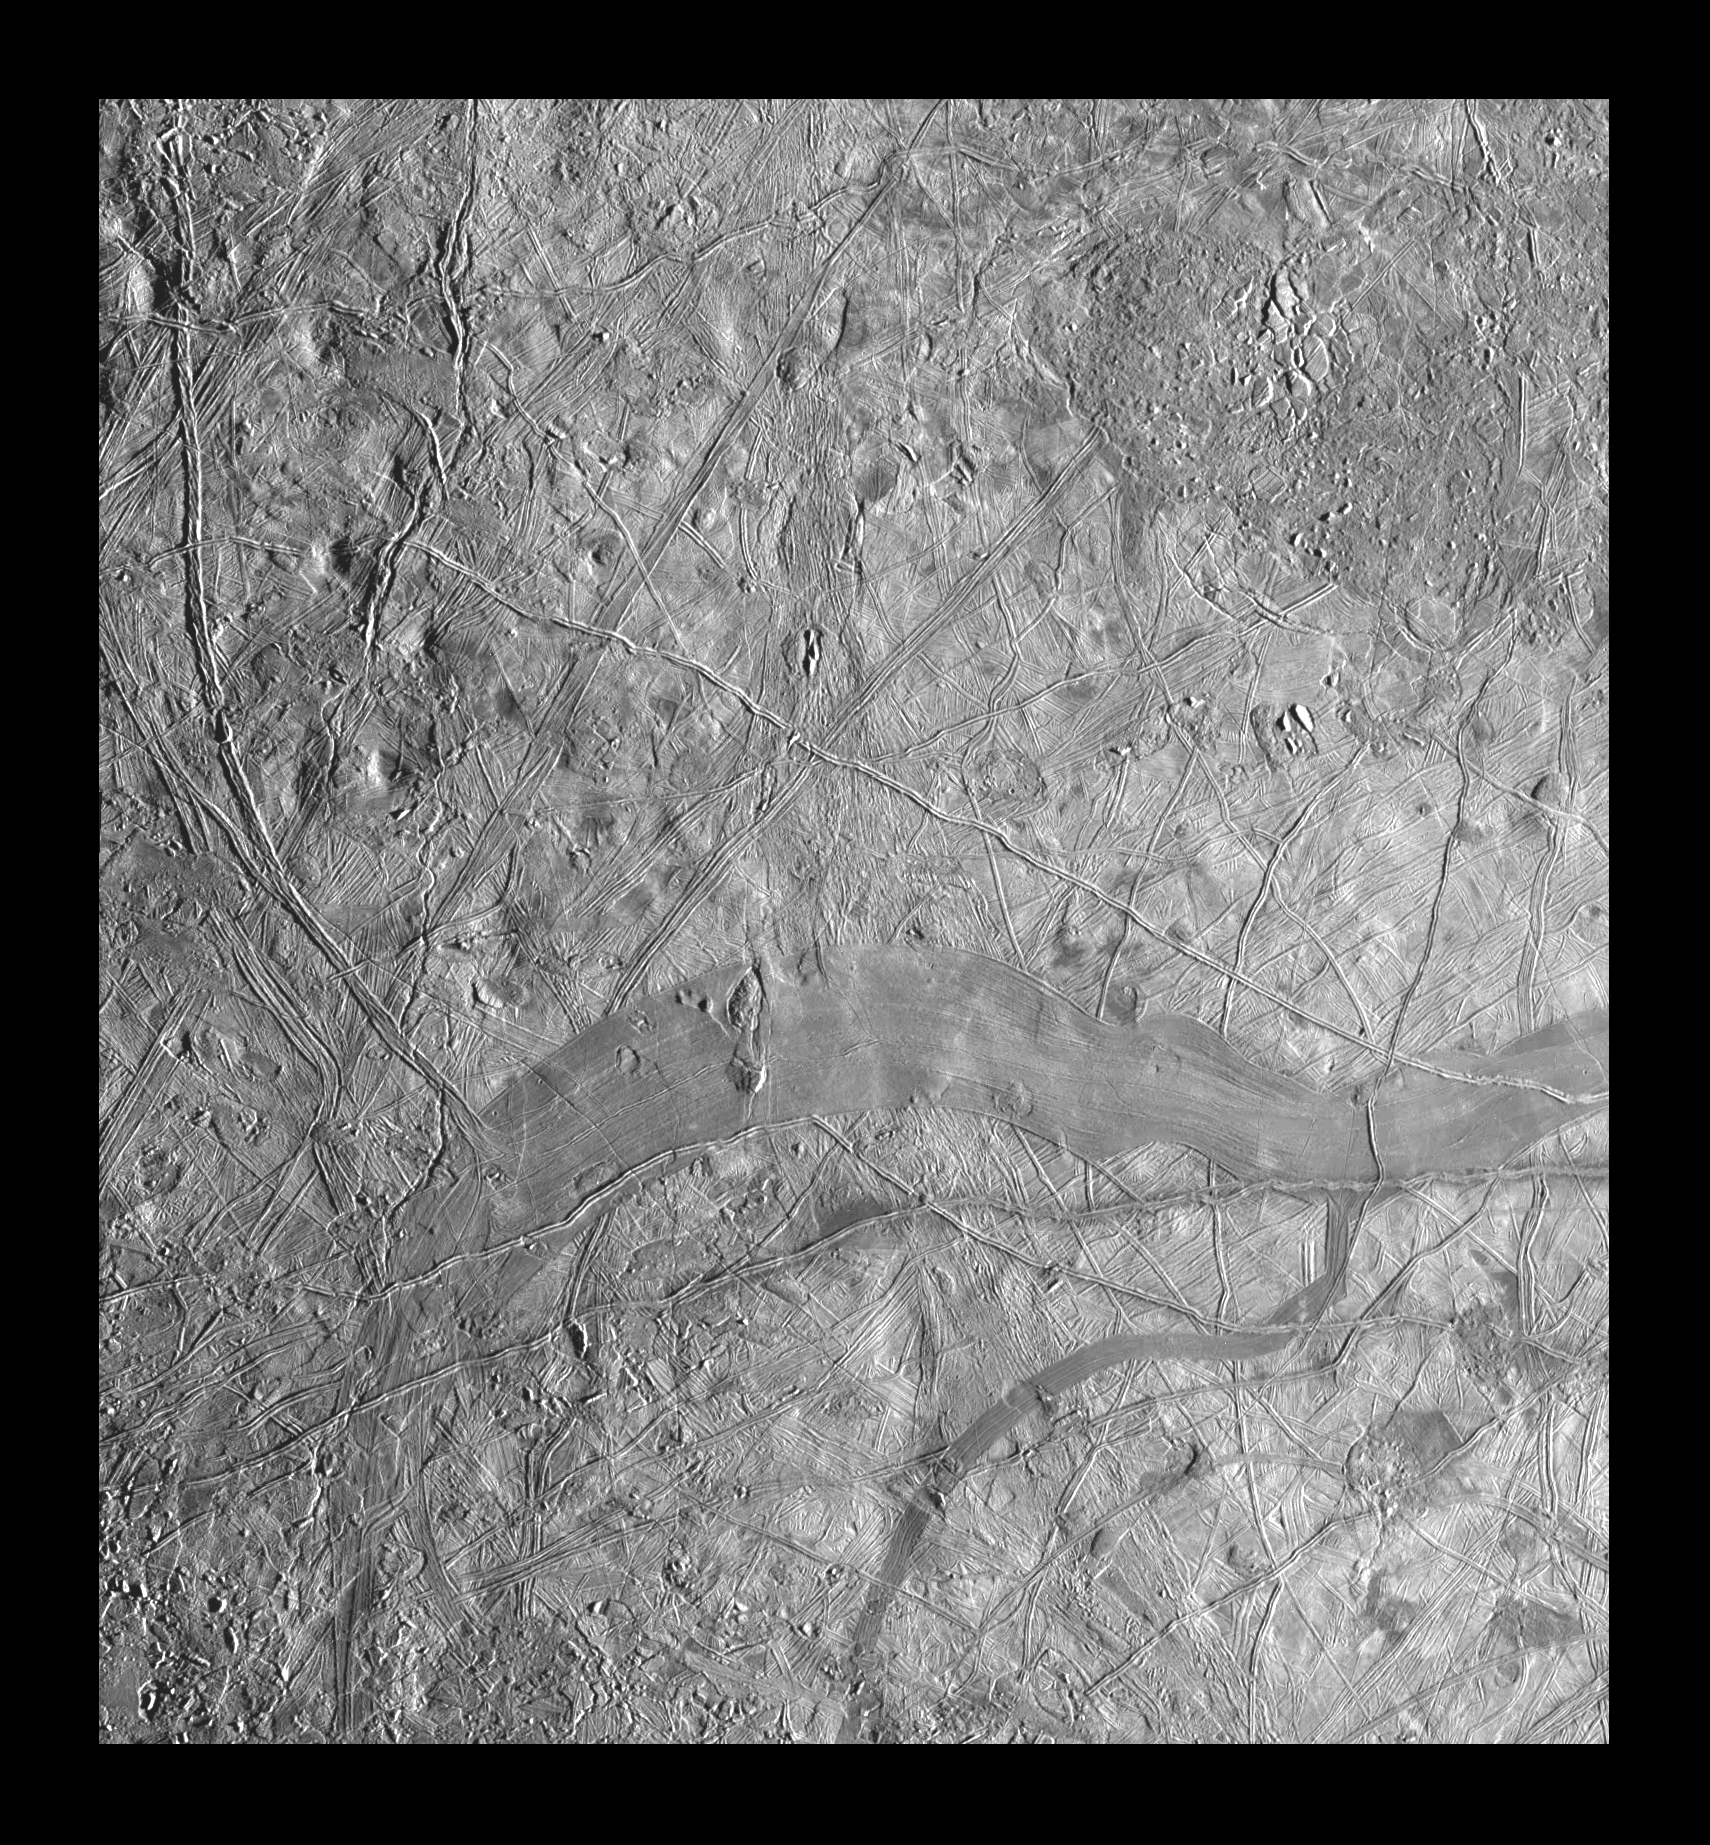

Regional Mosaic of Chaos and Gray Band on Europa

This mosaic of part of Jupiter’s moon, Europa, shows a region that is characterized by mottled (dark and splotchy) terrain. The images in this mosaic were obtained by Solid State Imaging (CCD) system on NASA’s Galileo spacecraft during its eleventh orbit around Jupiter. North is to the top of the image, and the sun illuminates the scene from the right. Prior to obtaining these pictures, the age and origin of mottled terrain were not known. As seen here, the mottled appearance results from areas of the bright, icy crust that have been broken apart (known as “chaos” terrain), exposing a darker underlying material. This terrain is typified by the area in the upper right-hand part of the image. The mottled terrain represents some of the most recent geologic activity on Europa. Also shown in this image is a smooth, gray band (lower part of image) representing a zone where the Europan crust has been fractured, separated, and filled in with material derived from the interior. The chaos terrain and the gray band show that this satellite has been subjected to intense geological deformation.

The mosaic, centered at 2.9 degrees south latitude and 234.1 degrees west longitude, covers an area of 365 kilometers by 335 kilometers (225 miles by 210 miles). The smallest distinguishable features in the image are about 460 meters (1500 feet) across. These images were obtained on November 6, 1997, when the Galileo spacecraft was approximately 21,700 kilometers (13,237 miles) from Europa.

The Jet Propulsion Laboratory, Pasadena, CA manages the mission for NASA’s Office of Space Science, Washington, DC. JPL is a division of California Institute of Technology.

Credit: NASA/JPL